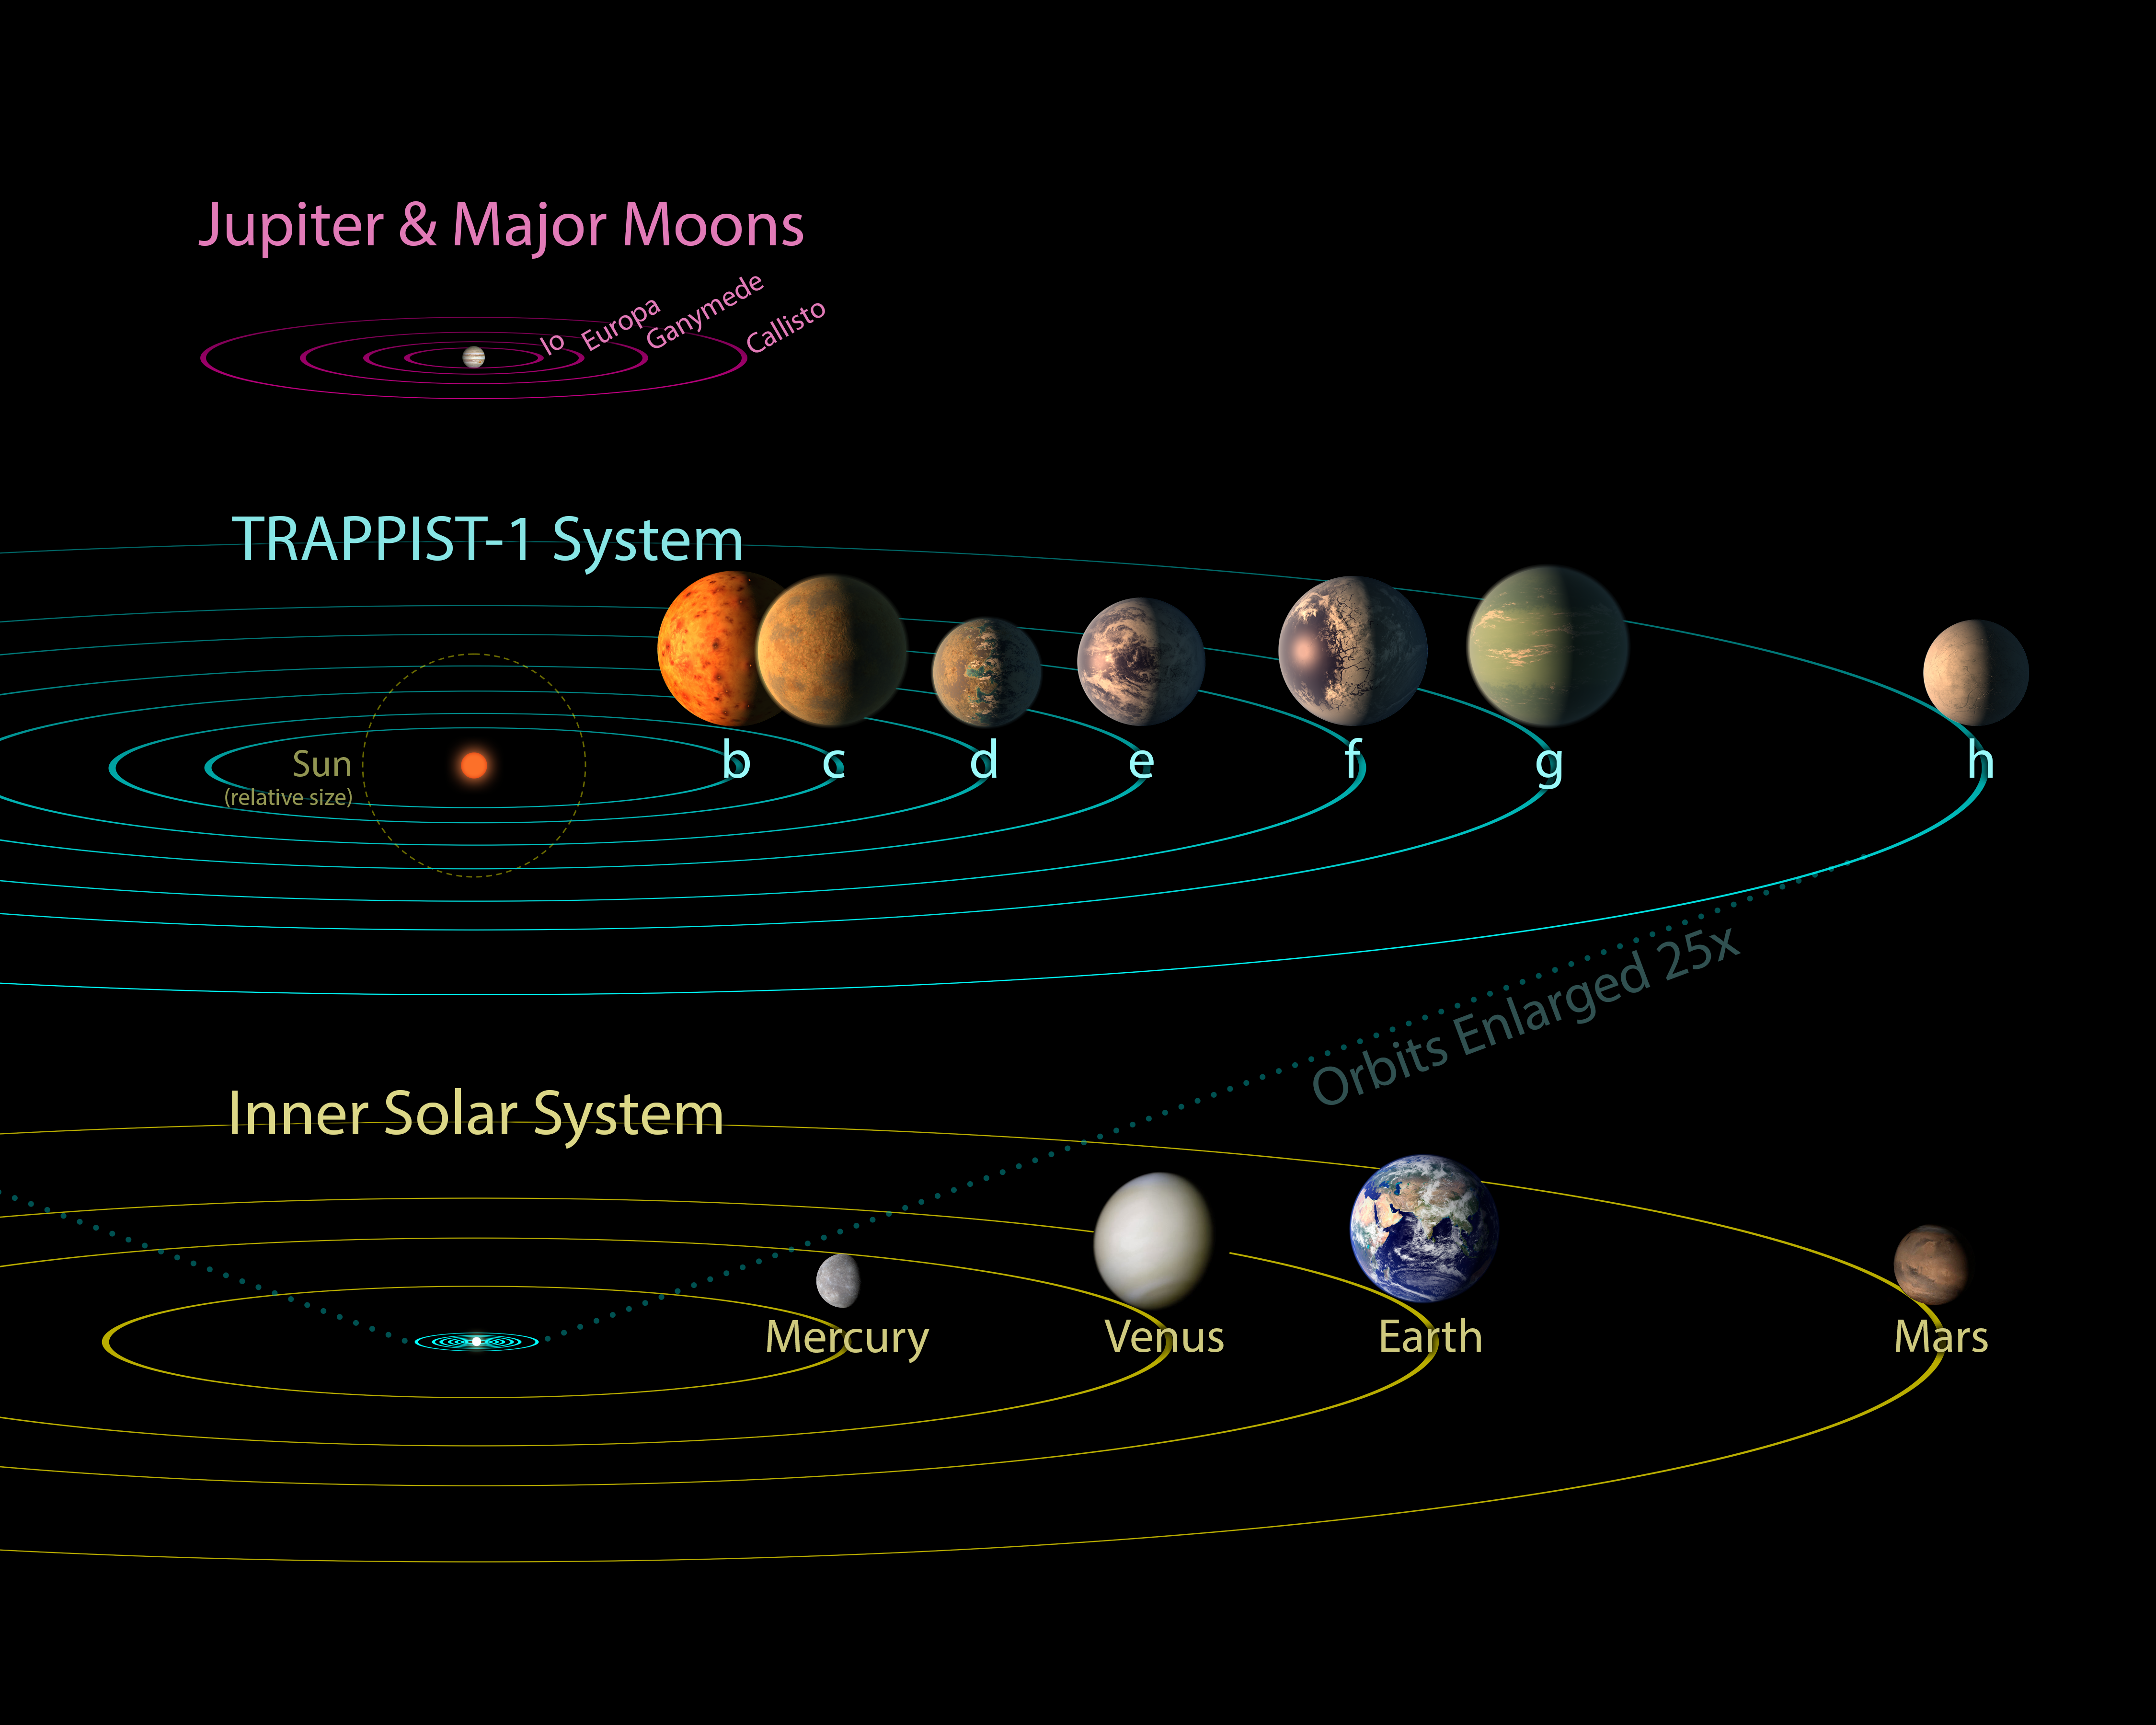

TRAPPIST-1 Comparison to Solar System and Jovian Moons

All seven planets discovered in orbit around the red dwarf star TRAPPIST-1 could easily fit inside the orbit of Mercury, the innermost planet of our solar system. In fact, they would have room to spare. TRAPPIST-1 also is only a fraction of the size of our sun; it isn’t much larger than Jupiter. So the TRAPPIST-1 system’s proportions look more like Jupiter and its moons than those of our solar system.

The seven planets of TRAPPIST-1 are all Earth-sized and terrestrial, according to research published in 2017 in the journal Nature. TRAPPIST-1 is an ultra-cool dwarf star in the constellation Aquarius, and its planets orbit very close to it.

The system has been revealed through observations from NASA’s Spitzer Space Telescope and the ground-based TRAPPIST (TRAnsiting Planets and PlanetesImals Small Telescope) telescope, as well as other ground-based observatories. The system was named for the TRAPPIST telescope.

NASA’s Jet Propulsion Laboratory, Pasadena, California, manages the Spitzer Space Telescope mission for NASA’s Science Mission Directorate, Washington. Science operations are conducted at the Spitzer Science Center at Caltech, also in Pasadena. Spacecraft operations are based at Lockheed Martin Space Systems Company, Littleton, Colorado. Data are archived at the Infrared Science Archive housed at Caltech/IPAC. Caltech manages JPL for NASA.

Credit: NASA/JPL-Caltech